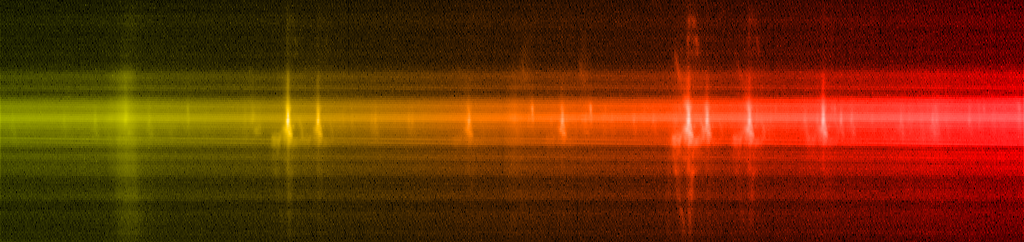

Eta Car STIS Spectrum

STIS spectrum of the variable star Eta Carinae

Credit: NASA, ESA, and the Hubble SM4 ERO Team